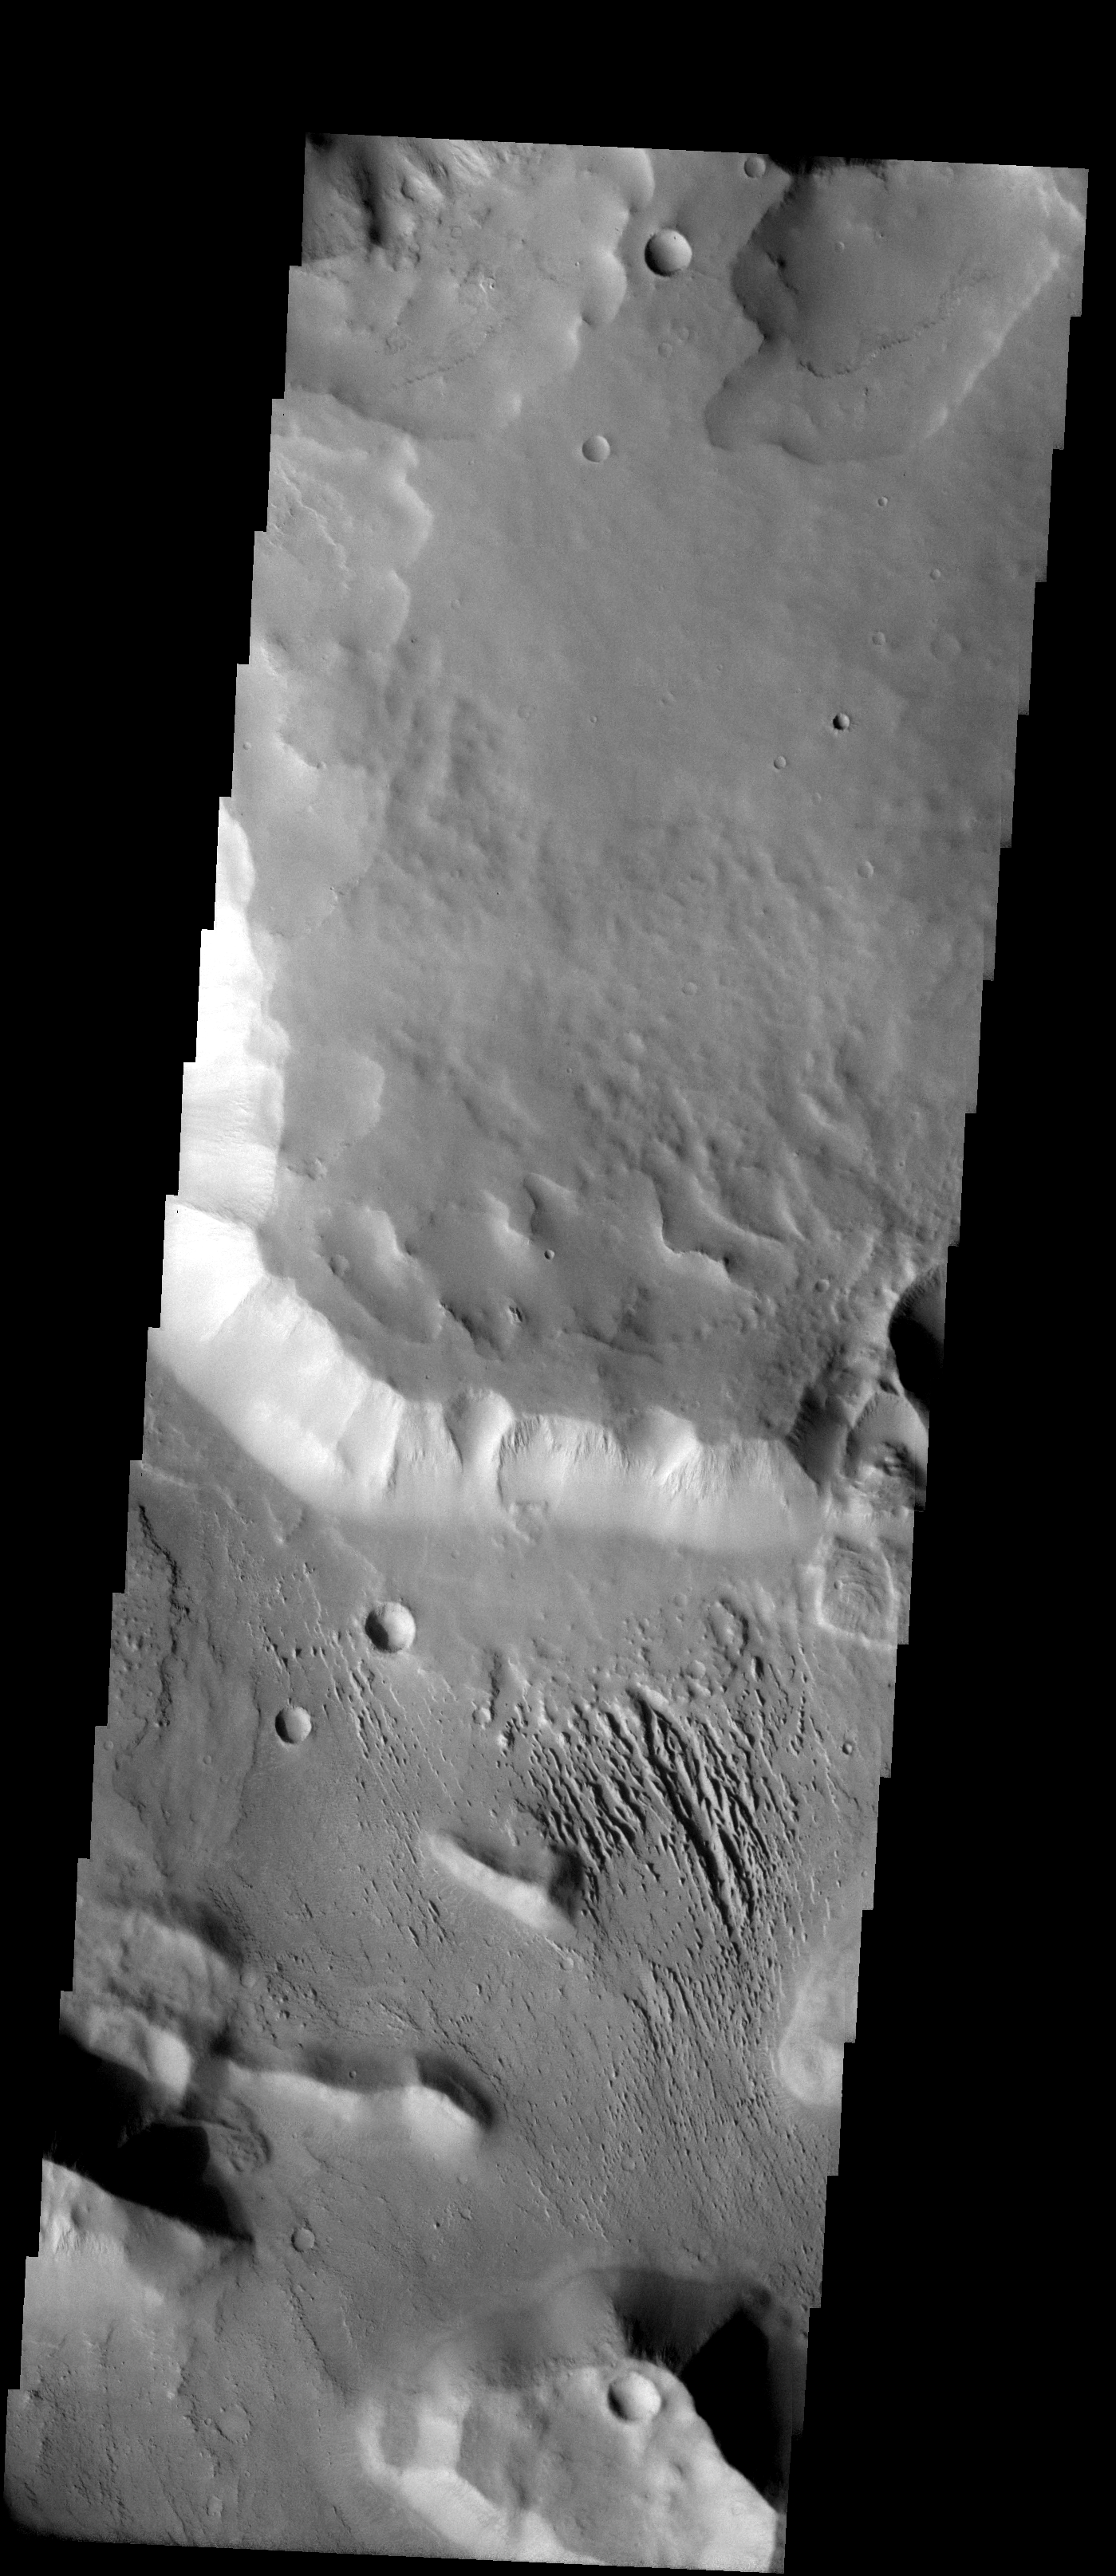

Canyons of Aeolis Mensae

Released 13 November 2003

At top one sees a relatively dusty plateau with some spur and gully topography visible along its southern edge as well as amphitheater shaped alcoves. The plateau surface then drops down to reveal a canyon floor covered with yardangs. The floor material appears to be layered and is being stripped out by the wind to form the yardangs.

Image information: VIS instrument. Latitude -5.9, Longitude 146.5 East (213.5 West). 19 meter/pixel resolution.

Note: this THEMIS visual image has not been radiometrically nor geometrically calibrated for this preliminary release. An empirical correction has been performed to remove instrumental effects. A linear shift has been applied in the cross-track and down-track direction to approximate spacecraft and planetary motion. Fully calibrated and geometrically projected images will be released through the Planetary Data System in accordance with Project policies at a later time.

NASA’s Jet Propulsion Laboratory manages the 2001 Mars Odyssey mission for NASA’s Office of Space Science, Washington, D.C. The Thermal Emission Imaging System (THEMIS) was developed by Arizona State University, Tempe, in collaboration with Raytheon Santa Barbara Remote Sensing. The THEMIS investigation is led by Dr. Philip Christensen at Arizona State University. Lockheed Martin Astronautics, Denver, is the prime contractor for the Odyssey project, and developed and built the orbiter. Mission operations are conducted jointly from Lockheed Martin and from JPL, a division of the California Institute of Technology in Pasadena.

Credit: NASA/JPL/Arizona State University